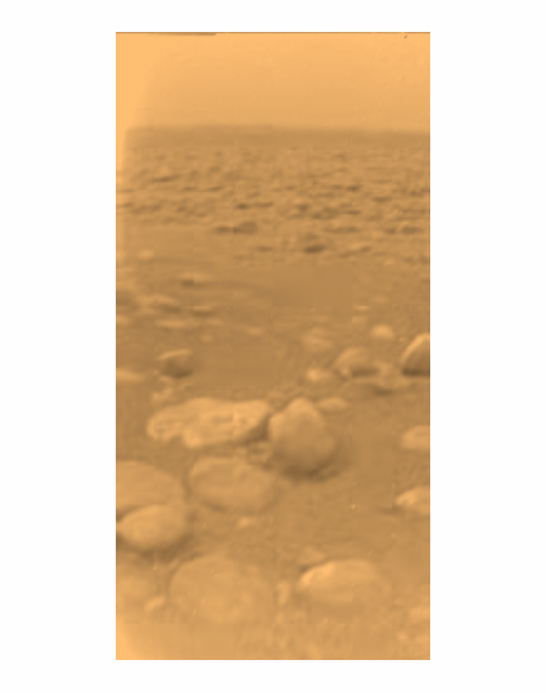

First Color View of Titan’s Surface

This image was returned yesterday, January 14, 2005, by the European Space Agency’s Huygens probe during its successful descent to land on Titan. This is the colored view, following processing to add reflection spectra data, and gives a better indication of the actual color of the surface.

Initially thought to be rocks or ice blocks, they are more pebble-sized. The two rock-like objects just below the middle of the image are about 15 centimeters (about 6 inches) (left) and 4 centimeters (about 1.5 inches) (center) across respectively, at a distance of about 85 centimeters (about 33 inches) from Huygens. The surface is darker than originally expected, consisting of a mixture of water and hydrocarbon ice. There is also evidence of erosion at the base of these objects, indicating possible fluvial activity.

The image was taken with the Descent Imager/Spectral Radiometer, one of two NASA instruments on the probe.

The Cassini-Huygens mission is a cooperative project of NASA, the European Space Agency and the Italian Space Agency. The Jet Propulsion Laboratory, a division of the California Institute of Technology in Pasadena, manages the Cassini-Huygens mission for NASA’s Science Mission Directorate, Washington, D.C. The Cassini orbiter and its two onboard cameras were designed, developed and assembled at JPL. The Descent Imager/Spectral team is based at the University of Arizona, Tucson, Ariz.

Credit: NASA/JPL/ESA/University of Arizona